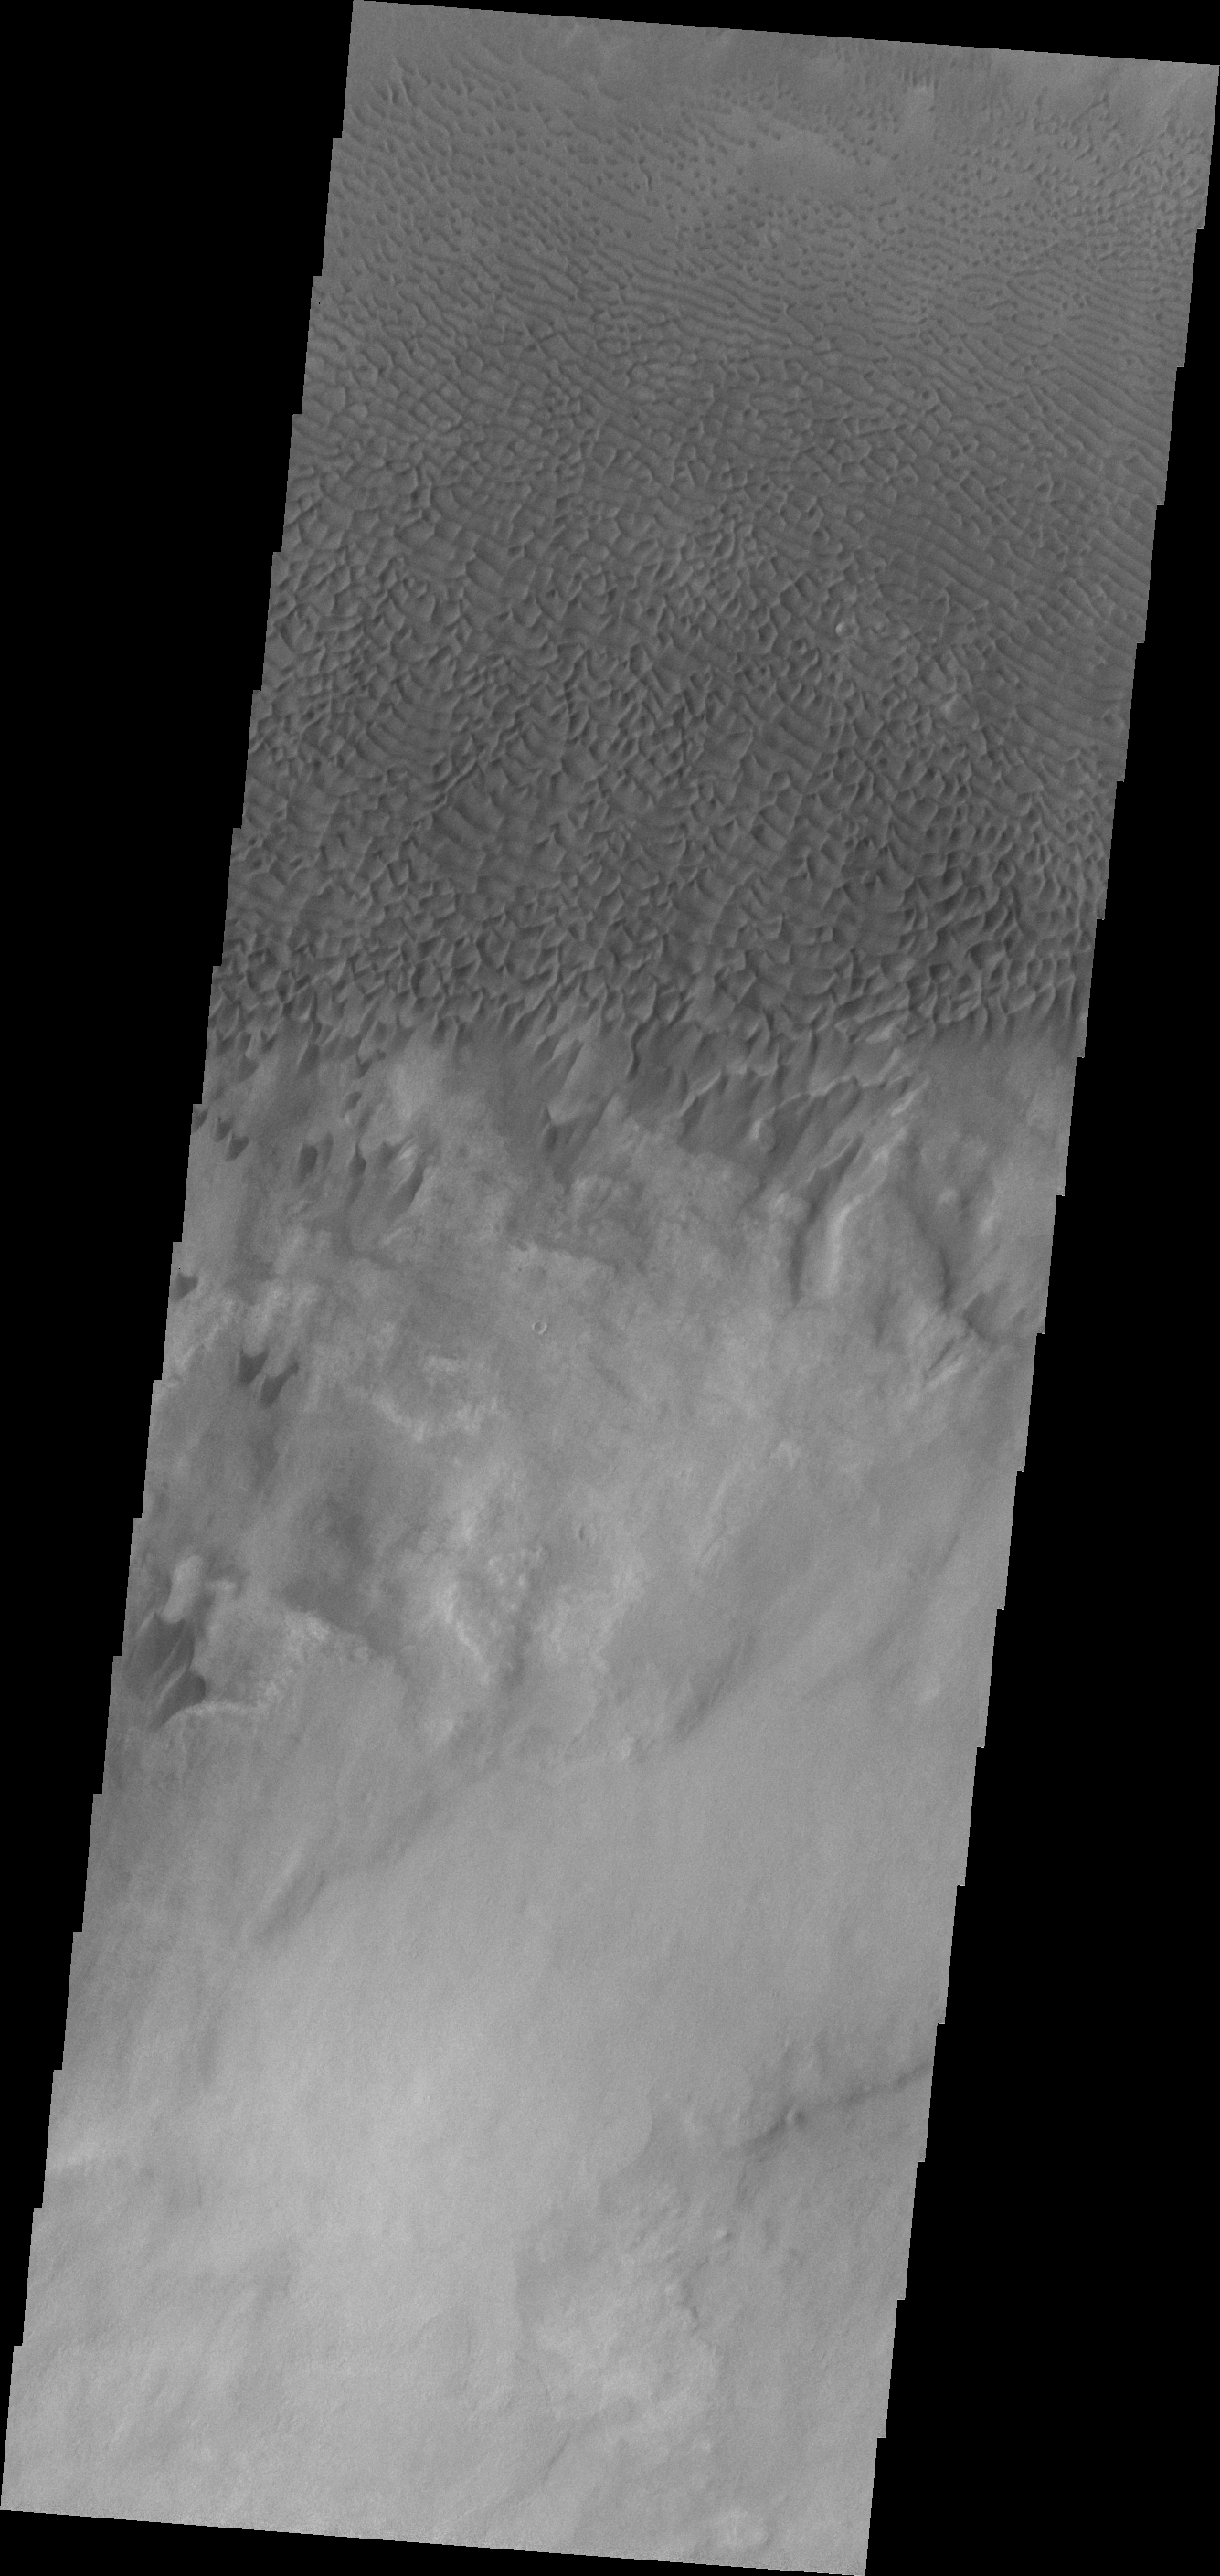

Dunes in Aonia Terra

Dunes forms top this sand sheet in the plains of Aonia Terra.

Credit: NASA/JPL/ASU